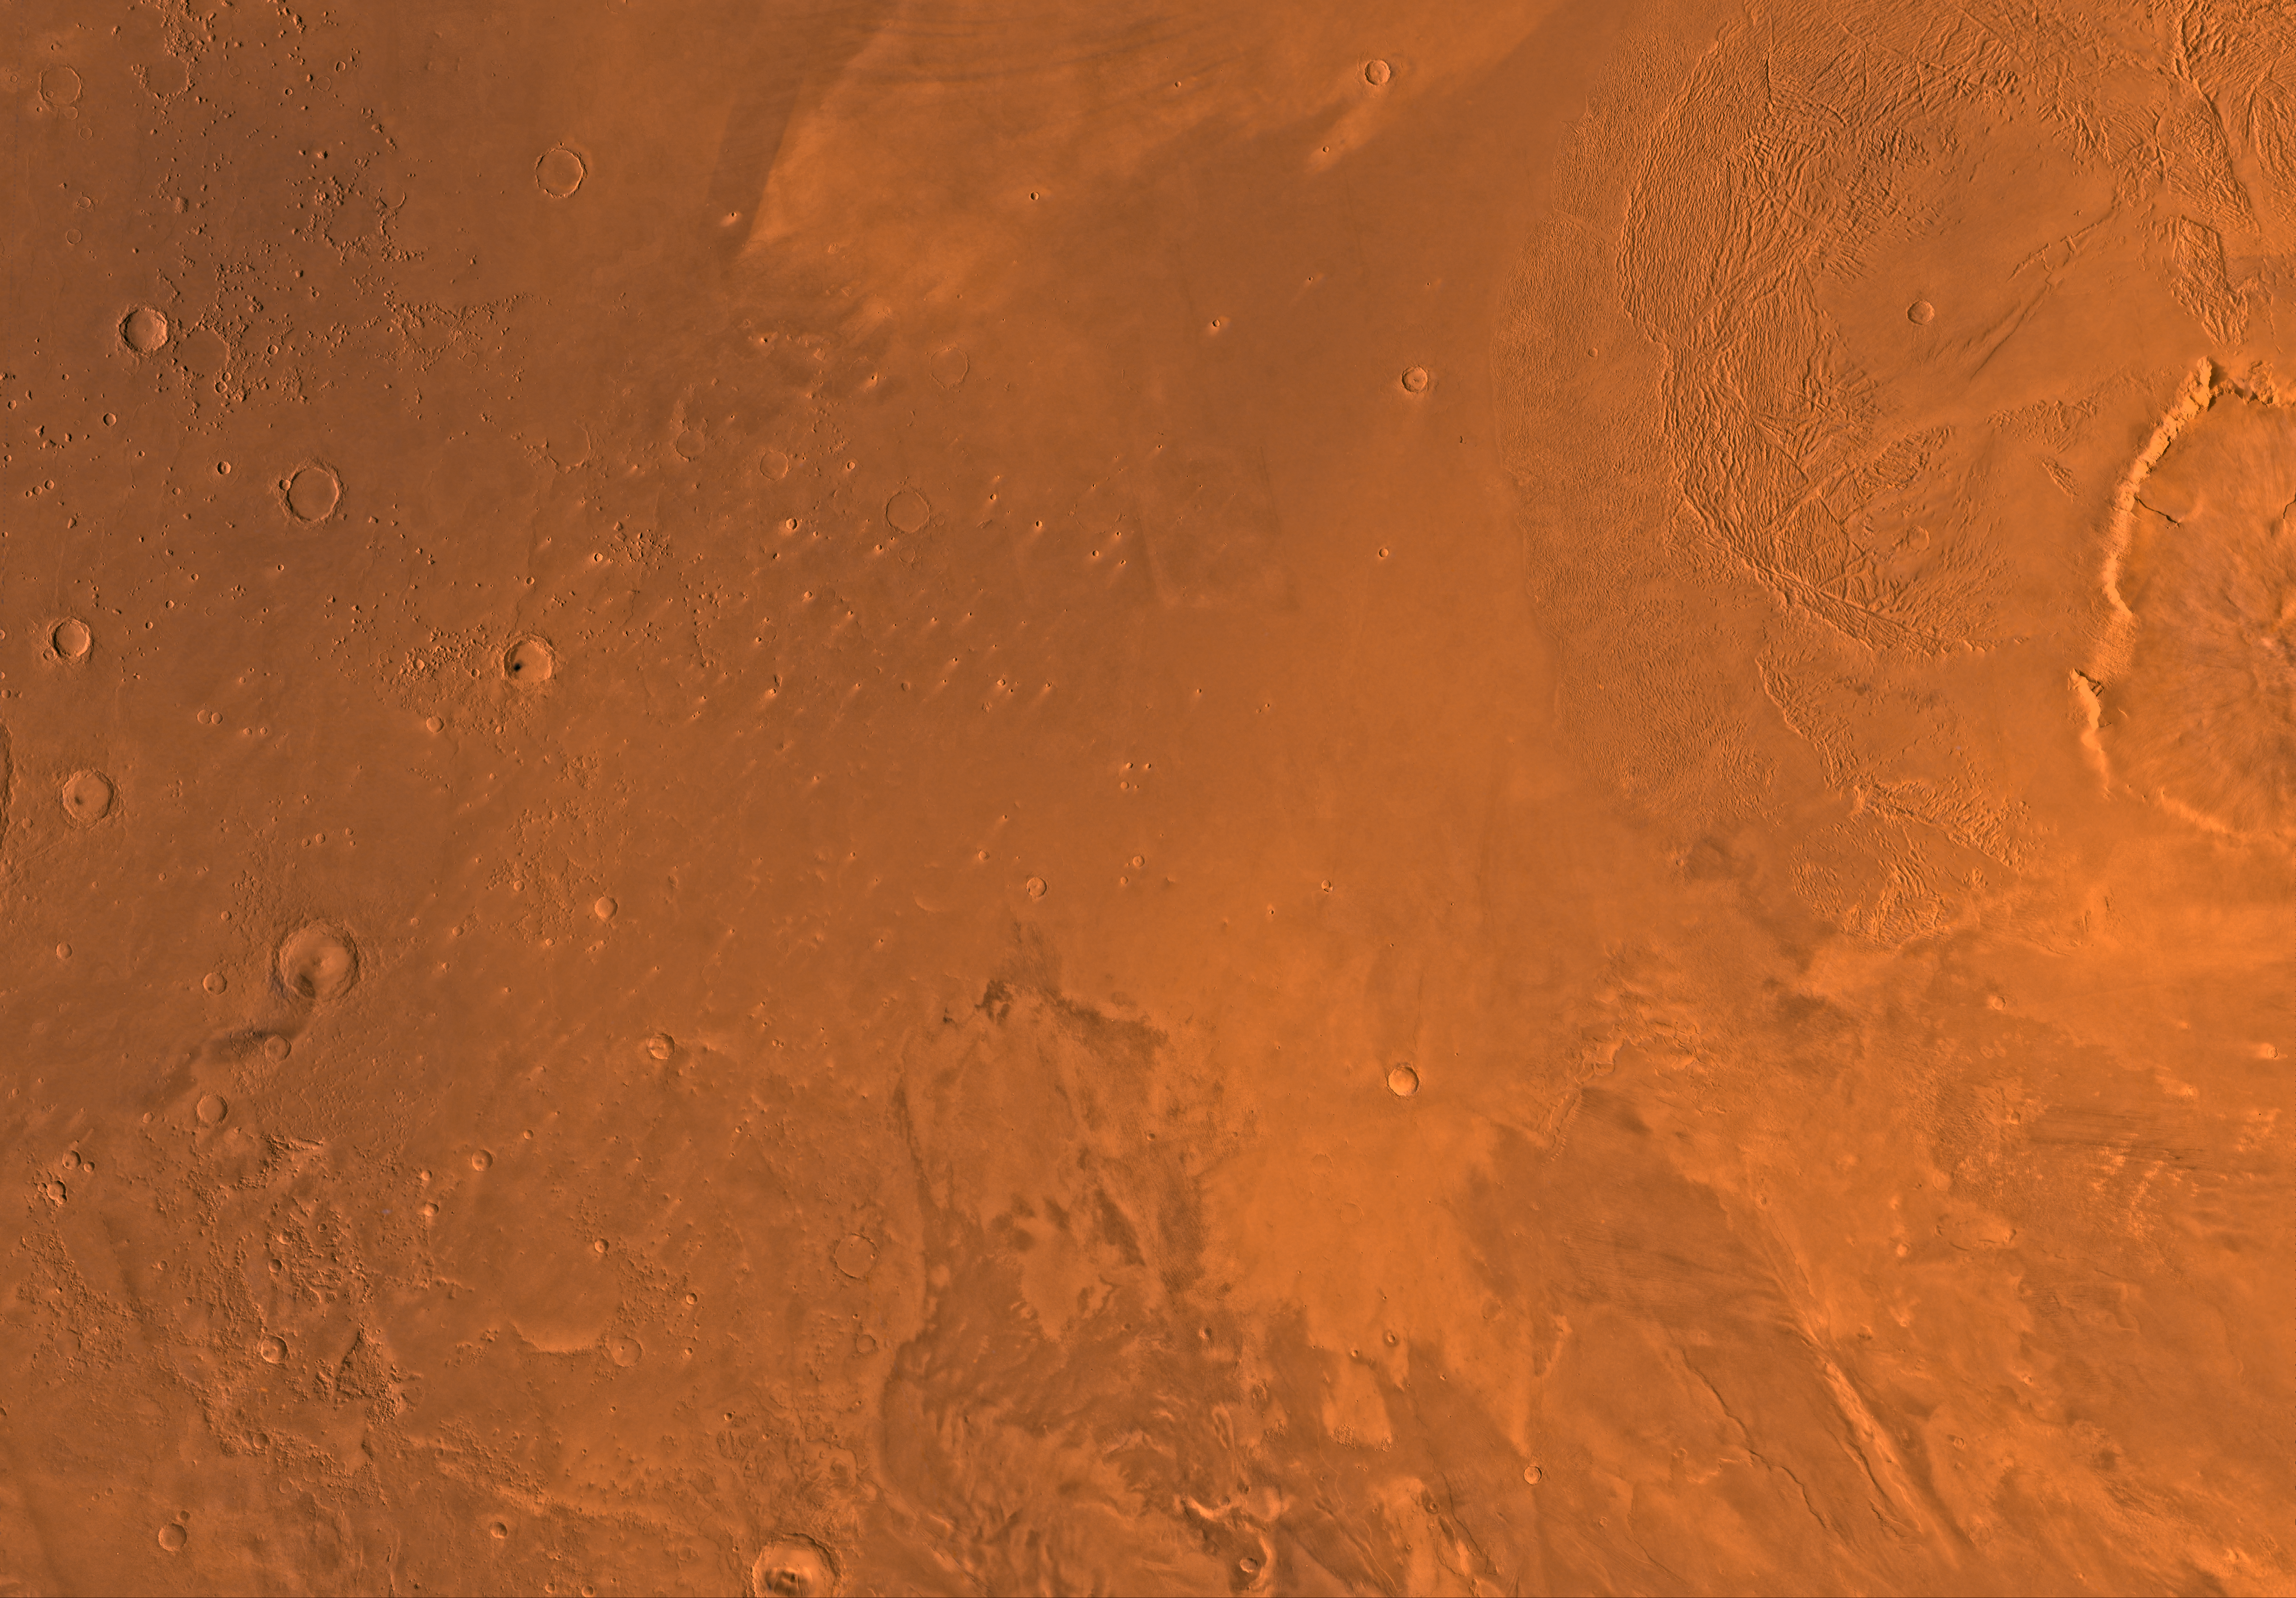

MC-8 Amazonis Region

Mars digital-image mosaic merged with color of the MC-8 quadrangle, Amazonis region of Mars. The central part, which is dominated by light-colored, relatively smooth to hummocky plains of Amazonis Planitia, is partly bounded to the east by the western flank of the largest known volcano in the solar system, Olympus Mons, and its associated aureole deposits. Moderately cratered knobby terrain is west of the plains of Amazonis Planitia. Latitude range 0 to 30 degrees, longitude range 135 to 180 degrees.

Credit: NASA/JPL/USGS